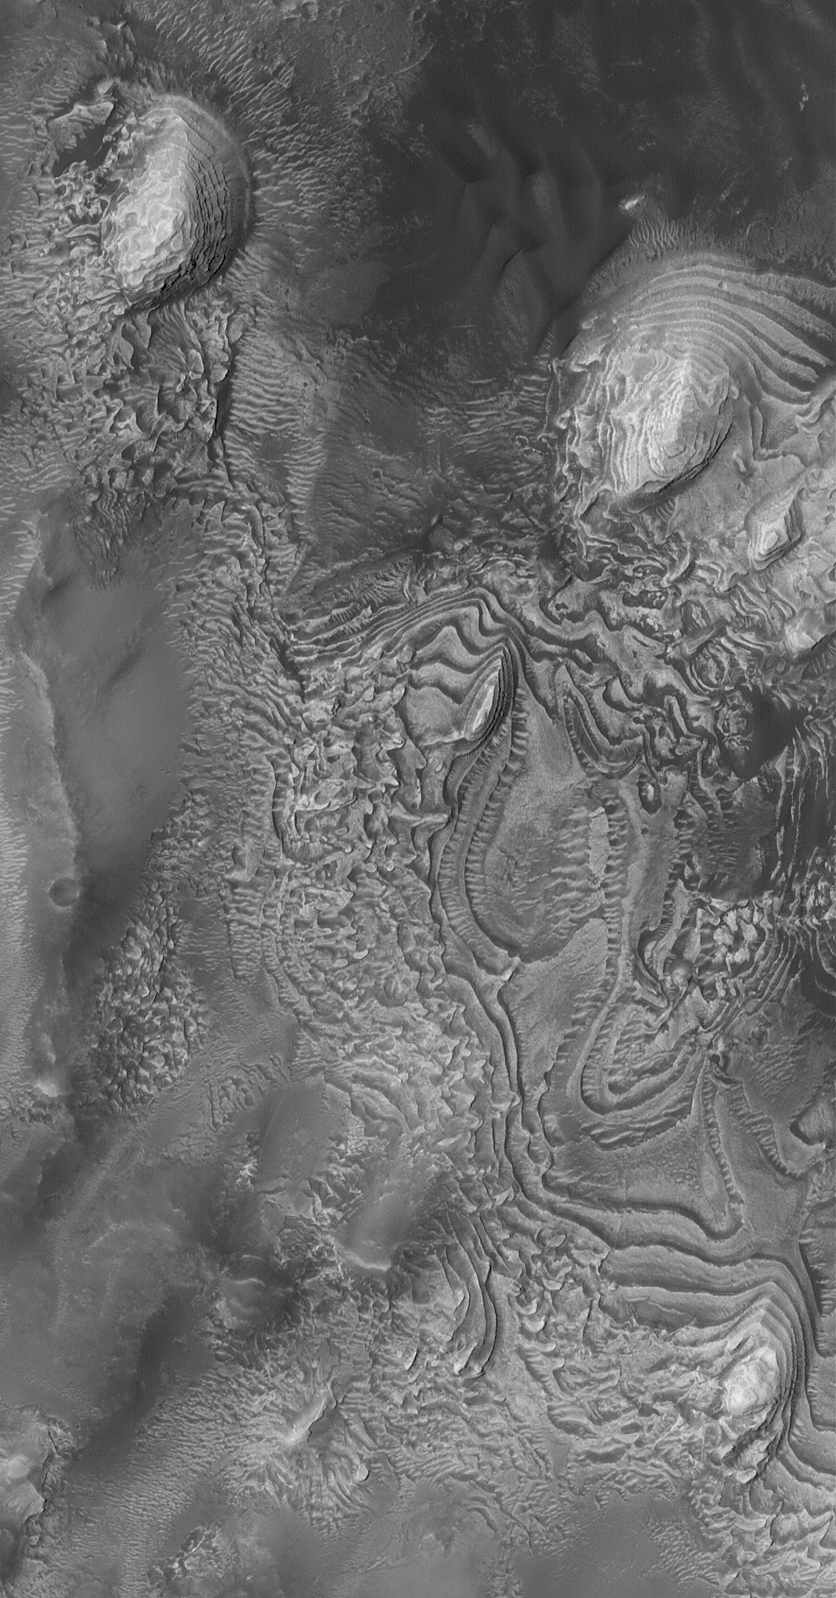

West Arabia Sedimentary Rocks

31 October 2004
This Mars Global Surveyor (MGS) Mars Orbiter Camera (MOC) image shows sedimentary rock outcrops within a crater in western Arabia Terra near 8.8°N, 1.3°W. These are eroded from the same rocks as seen in an earlier MOC Picture of the Day from 1 December 2003. The repeated nature of these layers indicate episodic changes took place in the sedimentary depositional environment. The sediments may have been deposited in an intracrater lake. The picture covers an area about 3 km (1.9 mi) wide. Sunlight illuminates the scene from the left/upper left.

Credit: NASA/JPL/Malin Space Science Systems